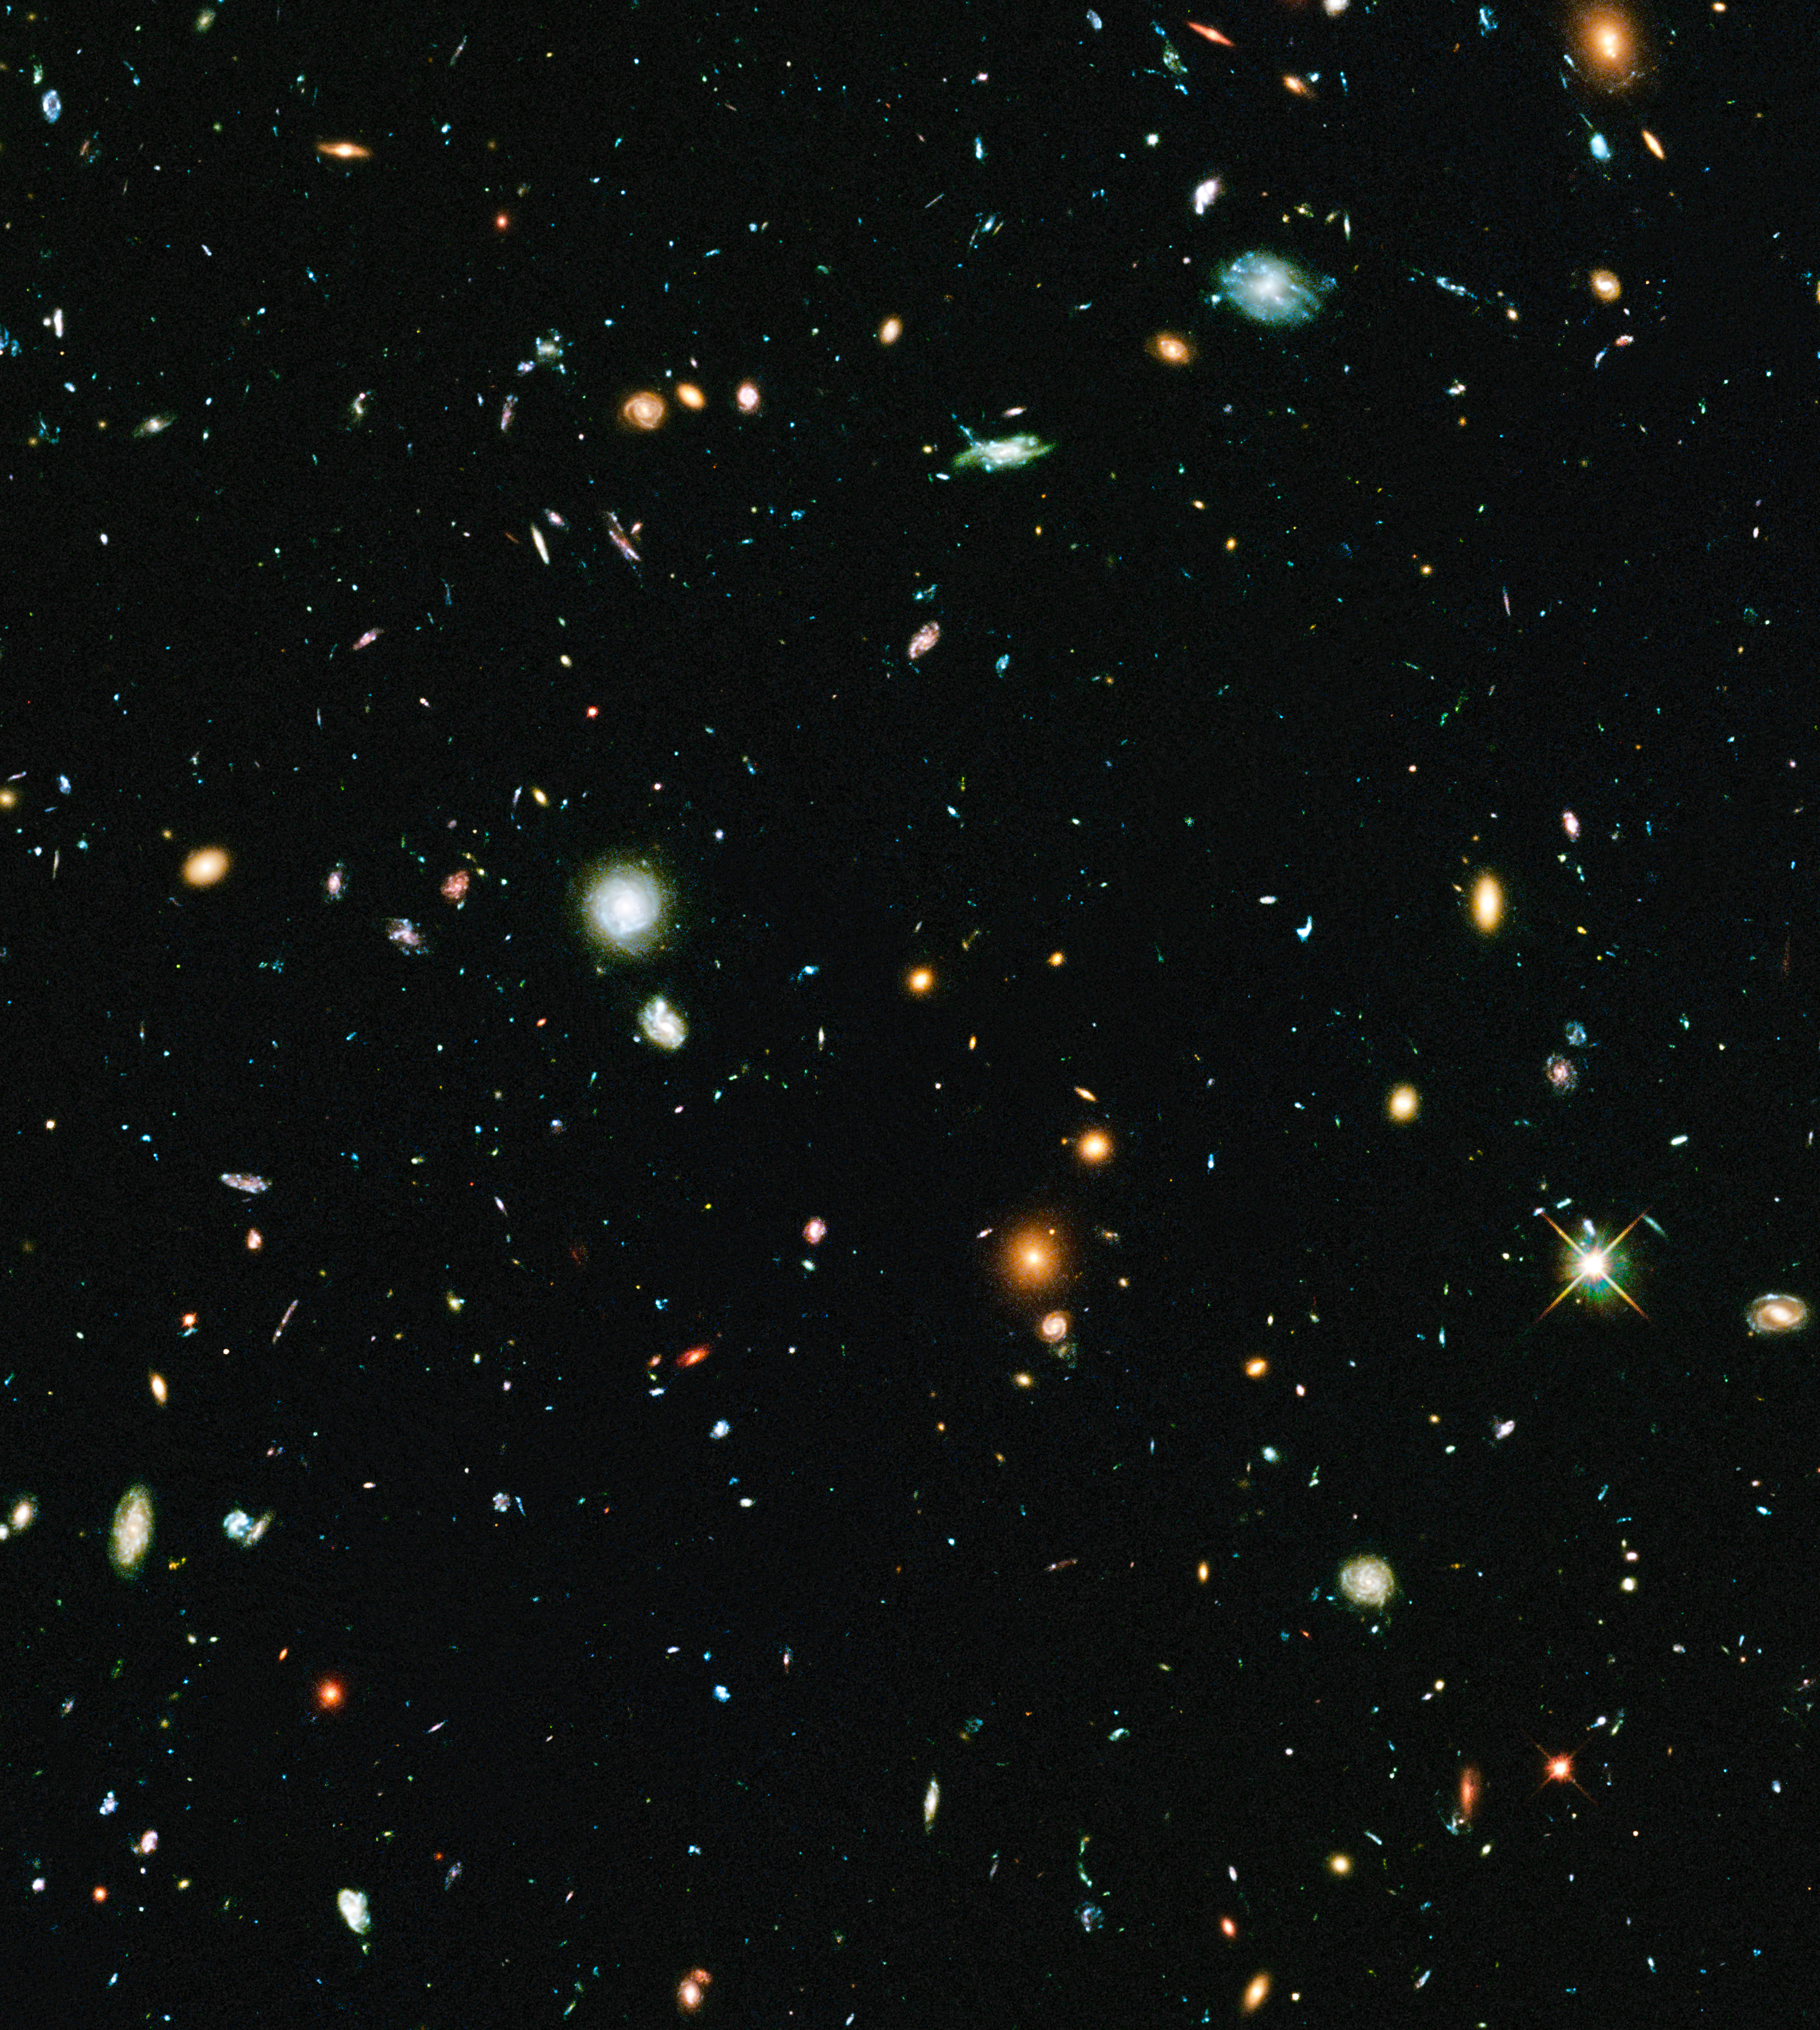

Hubble Frontier Field Abell 2744-Parallel

Object Name: Hubble Frontier Field Abell 2744-Parallel
Object Description: Parallel Field
Instrument: HST/ACS/WFC
Filters: F435W (B), F606W (V), F814W (I)
Exposure Time: 63 hours

This image is a composite of separate exposures acquired by the ACS instrument on the Hubble Space Telescope. Several filters were used to sample broad wavelength ranges. The color results from assigning different hues (colors) to each monochromatic (grayscale) image associated with an individual filter. In this case, the assigned colors are: Blue: F435W (B) Green: F606W (V) Red: F814W (I)

Credit: NASA, ESA, and J. Lotz, M. Mountain, A. Koekemoer, and the HFF Team (STScI)